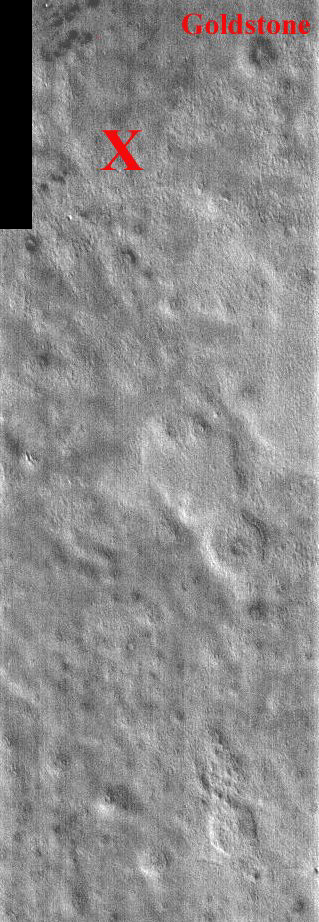

Viking Lander 2 Anniversary

This portion of a daytime IR image covers the Viking 2 landing site (shown with the X). The second landing on Mars took place September 3, 1976 in Utopia Planitia. The exact location of Lander 2 is not as well established as Lander 1 because there were no clearly identifiable features in the lander images as there were for the site of Lander 1. The Utopia landing site region contains pedestal craters, shallow swales and gentle ridges. The crater Goldstone was named in honor of the Tracking Station in the desert of California. The two Viking Landers operated for over 6 years (nearly four martian years) after landing. This one band IR (band 9 at 12.6 microns) image shows bright and dark textures, which are primarily due to differences in the abundance of rocks on the surface. The relatively cool (dark) regions during the day are rocky or indurated materials, fine sand and dust are warmer (bright). Many of the temperature variations are due to slope effects, with sun-facing slopes warmer than shaded slopes. The dark rings around several of the craters are due to the presence of rocky (cool) material ejected from the crater. These rocks are well below the resolution of any existing Mars camera, but THEMIS can detect the temperature variations they produce. Daytime temperature variations are produced by a combination of topographic (solar heating) and thermophysical (thermal inertia and albedo) effects. Due to topographic heating the surface morphologies seen in THEMIS daytime IR images are similar to those seen in previous imagery and MOLA topography.

Note: this THEMIS visual image has not been radiometrically nor geometrically calibrated for this preliminary release. An empirical correction has been performed to remove instrumental effects. A linear shift has been applied in the cross-track and down-track direction to approximate spacecraft and planetary motion. Fully calibrated and geometrically projected images will be released through the Planetary Data System in accordance with Project policies at a later time.

NASA’s Jet Propulsion Laboratory manages the 2001 Mars Odyssey mission for NASA’s Office of Space Science, Washington, D.C. The Thermal Emission Imaging System (THEMIS) was developed by Arizona State University, Tempe, in collaboration with Raytheon Santa Barbara Remote Sensing. The THEMIS investigation is led by Dr. Philip Christensen at Arizona State University. Lockheed Martin Astronautics, Denver, is the prime contractor for the Odyssey project, and developed and built the orbiter. Mission operations are conducted jointly from Lockheed Martin and from JPL, a division of the California Institute of Technology in Pasadena.

Credit: NASA/JPL/Arizona State University